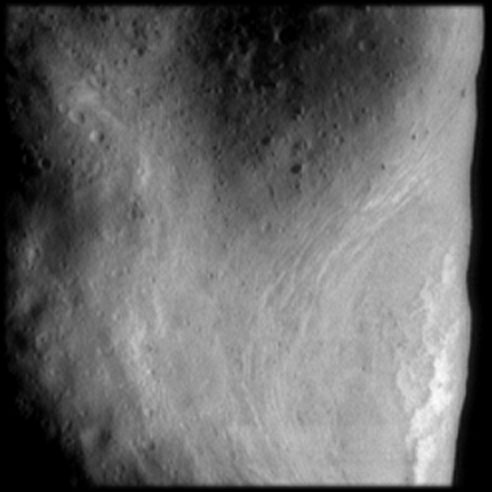

Rim of Saddle Region on Eros

This image of the northeast rim of the saddle region on Eros was taken after NEAR entered into its 200 kilometer orbit on March 3, 2000. The resolution of this image is 20 meters (65 feet) per pixel. On the right are bright sinuous features associated with a ridge seen in previous images of the day. Parallel, closely spaced grooves are seen in the floor of the saddle. A cluster of boulders, ubiquitous on Eros, is seen in a small crater on the rim.

Built and managed by The Johns Hopkins University Applied Physics Laboratory, Laurel, Maryland, NEAR was the first spacecraft launched in NASA’s Discovery Program of low-cost, small-scale planetary missions. See the NEAR web page at http://near.jhuapl.edu/ for more details.

Credit: NASA/JPL/JHUAPL